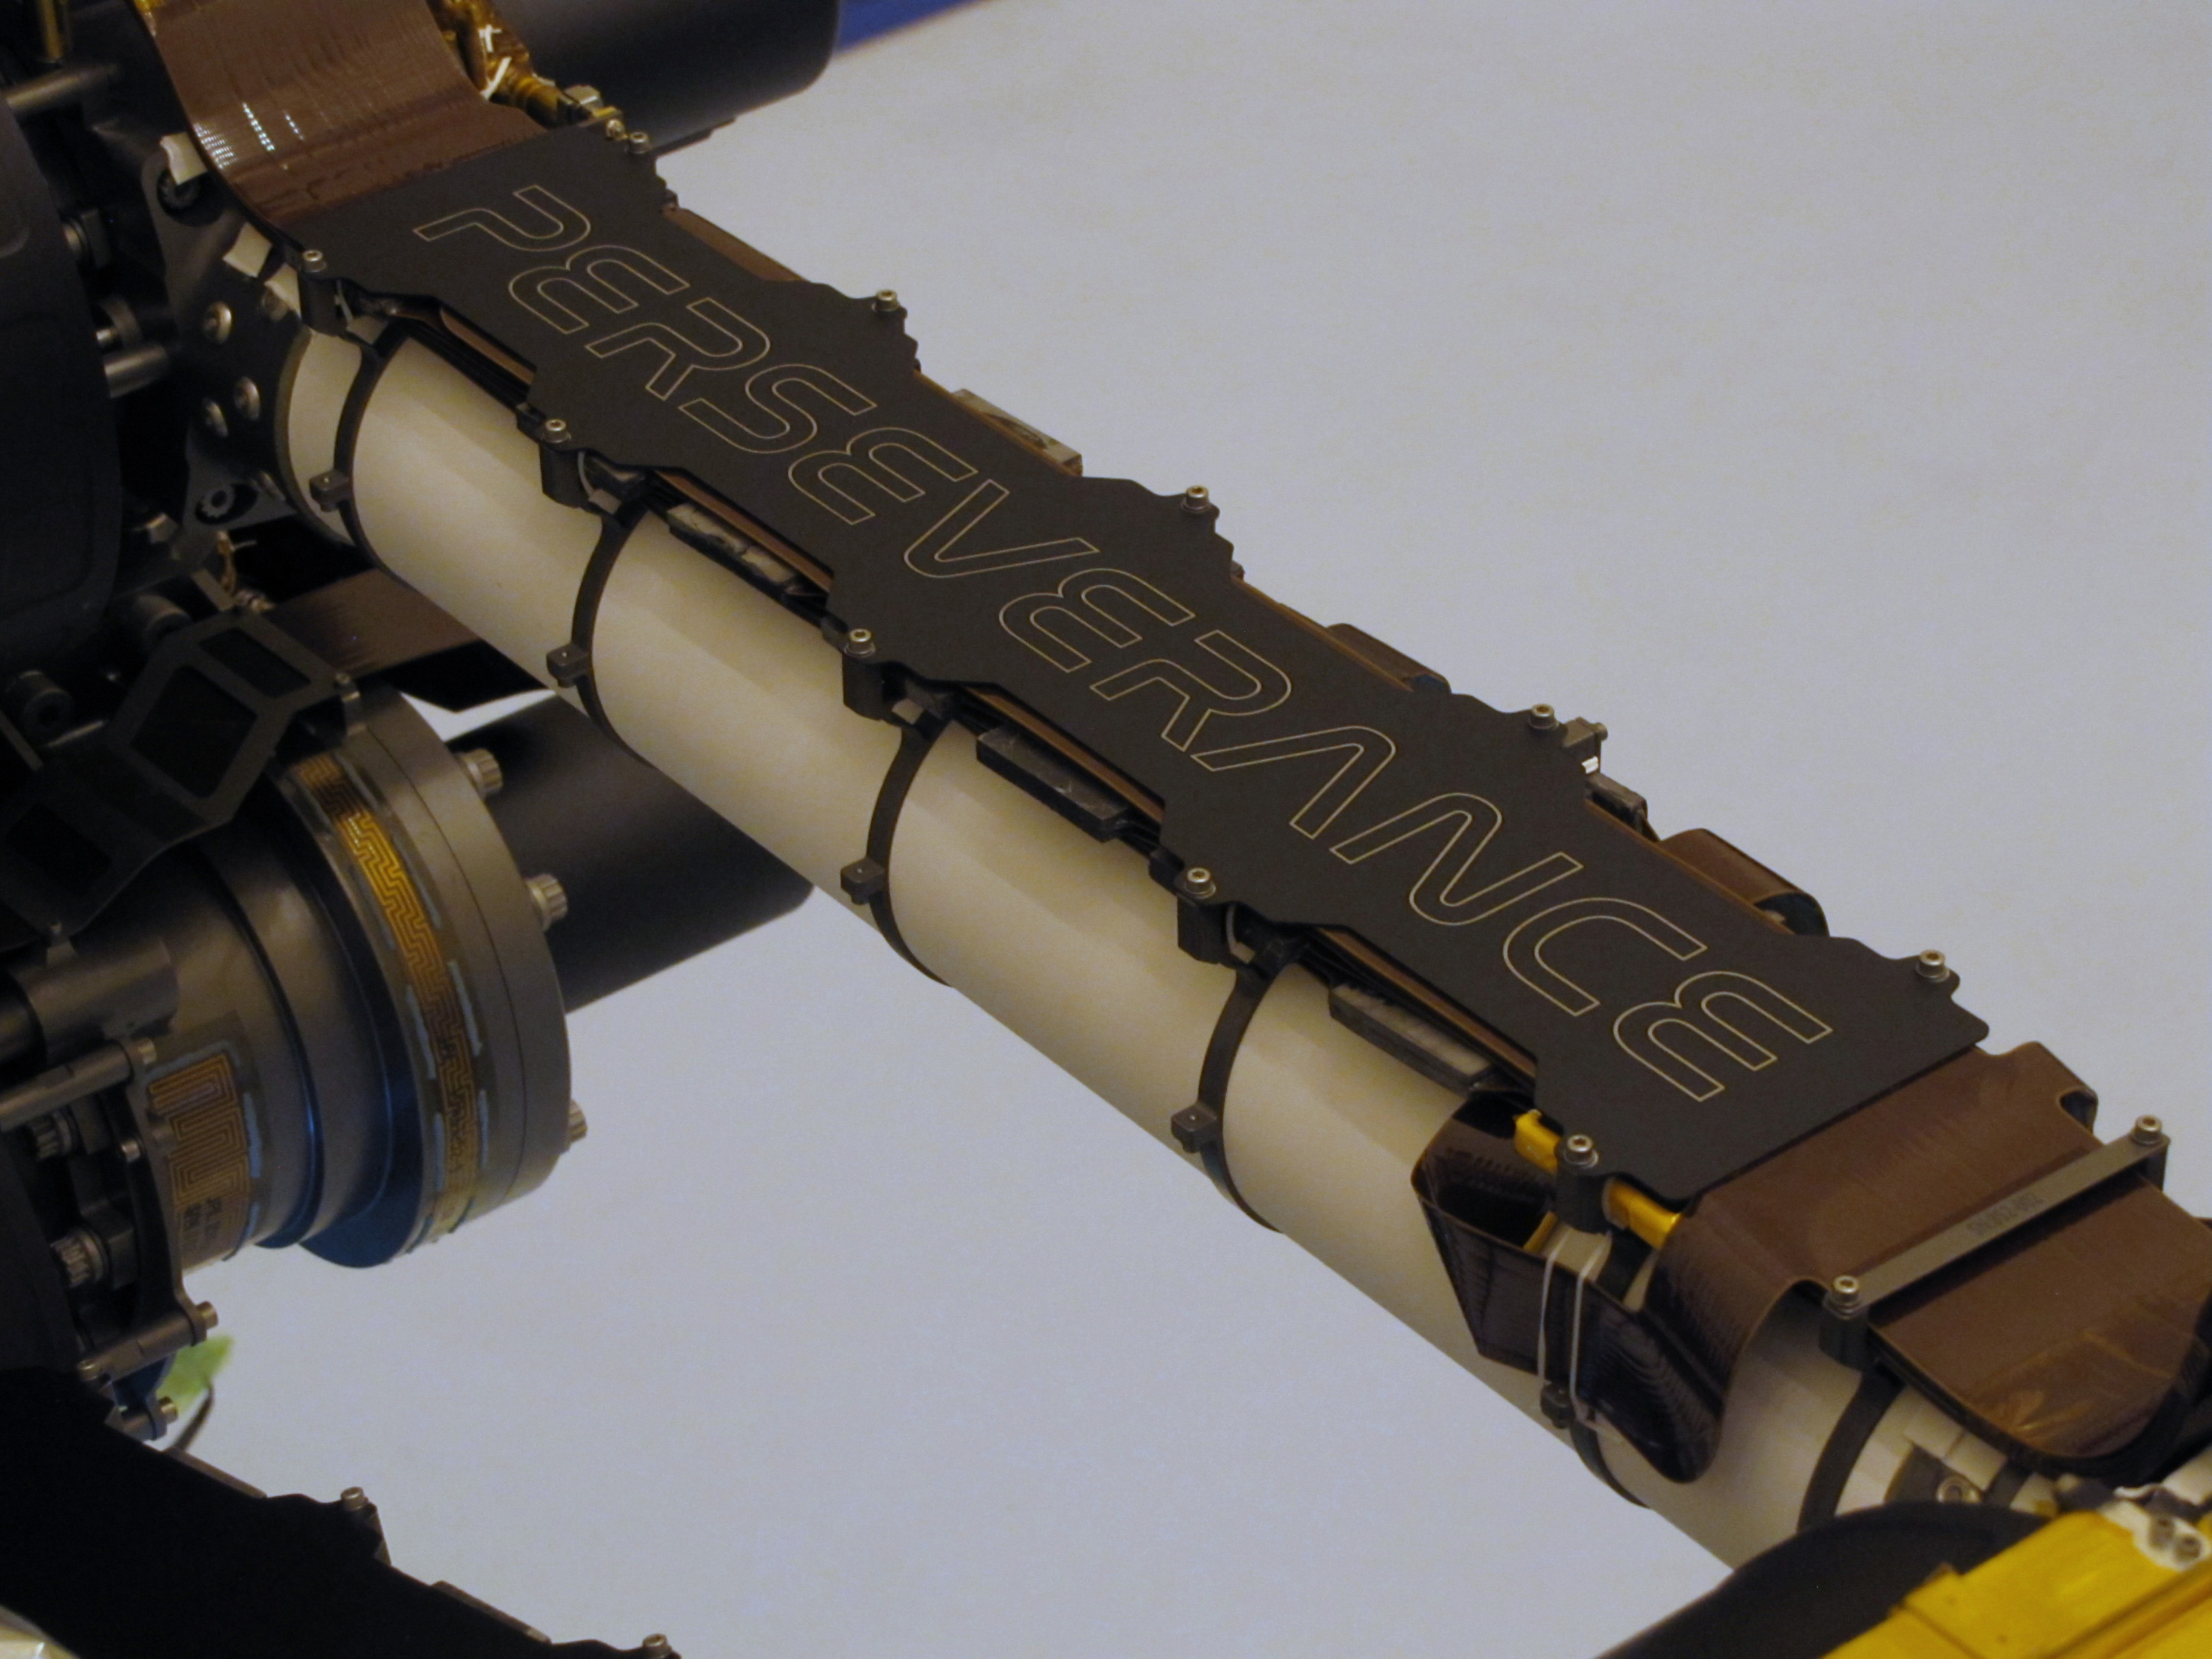

Mars Perseverance Nameplate

Laser-etching process

This image of the titanium nameplate on the robotic arm of NASA’s Mars Perseverance rover was taken at a payload servicing facility at the agency’s Kennedy Space Center soon after being attached on March 4, 2020. The plate serves as rock and debris shield to protect a flexible cable that carries power and data from computers in the rover’s body to actuators in the arm, as well as to the instruments and the drill in the turret. The laser-etched plate weighs 104 grams (3.7 ounces) and measures 17 inches long by 3.25 inches wide (43 centimeters long by 8.26 centimeters wide).

The plate was cut using a waterjet, and the surface was coated with black thermal paint before a computer-guided laser generated the name “Perseverance” by ablating paint from the surface. (The video below shows the process, speeded up 3,000 times.) The nameplate was attached to the rover on March 4, 2020.

Credit: NASA/JPL-Caltech